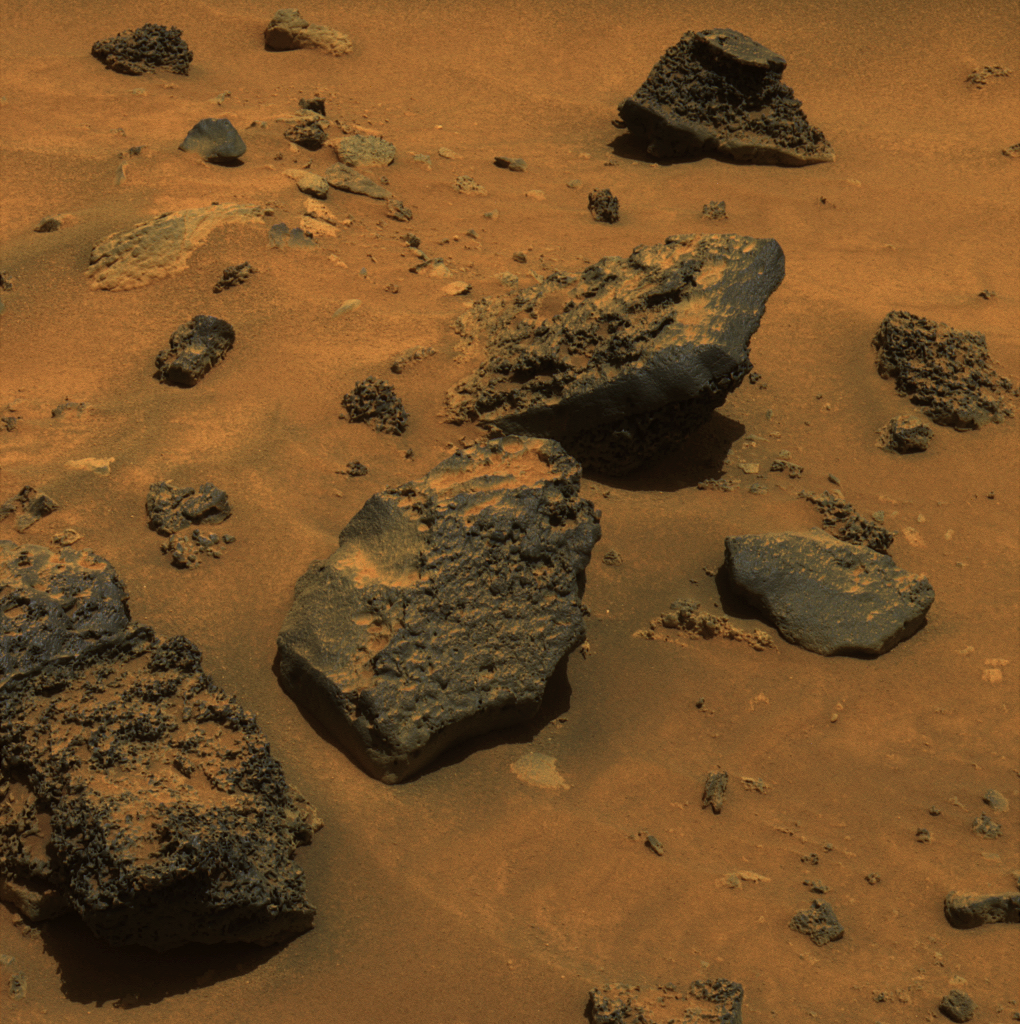

Gusev Rocks Solidified from Lava (Approximate True Color)

In recent weeks, as NASA’s Mars Exploration Rover Spirit has driven through the basin south of “Husband Hill,” it has been traversing mainly sand and dune deposits. This week, though, Spirit has been maneuvering along the edge of an arc-shaped feature called “Lorre Ridge” and has encountered some spectacular examples of basaltic rocks with striking textures. This panoramic camera (Pancam) image shows a group of boulders informally named “FuYi.” These basaltic rocks were formed by volcanic processes and may be a primary constituent of Lorre Ridge and other interesting landforms in the basin.

Spirit first encountered basalts at its landing site two years ago, on a vast plain covered with solidified lava that appeared to have flowed across Gusev Crater. Later, basaltic rocks became rare as Spirit climbed Husband Hill. The basaltic rocks that Spirit is now seeing are interesting because they exhibit many small holes or vesicles, similar to some kinds of volcanic rocks on Earth. Vesicular rocks form when gas bubbles are trapped in lava flows and the rock solidifies around the bubbles. When the gas escapes, it leaves holes in the rock. The quantity of gas bubbles in rocks on Husband Hill varies considerably; some rocks have none and some, such as several here at FuYi, are downright frothy.

The change in textures and the location of the basalts may be signs that Spirit is driving along the edge of a lava flow. This lava may be the same as the basalt blanketing the plains of Spirit’s landing site, or it may be different. The large size and frothy nature of the boulders around Lorre Ridge might indicate that eruptions once took place at the edge of the lava flow, where the lava interacted with the rocks of the basin floor. Scientists hope to learn more as Spirit continues to investigate these rocks.

As Earth approaches the Chinese New Year (The Year of the Dog), the Athena science team decided to use nicknames representing Chinese culture and geography to identify rocks and features investigated by Spirit during the Chinese New Year celebration period. In ancient Chinese myth, FuYi was the first great emperor and lived in the east. He explained the theory of “Yin” and “Yang” to his people, invented the net to catch fish, was the first to use fire to cook food, and invented a musical instrument known as the “Se” to accompany his peoples’ songs and dances. Other rocks and features are being informally named for Chinese gods, warriors, inventors, and scientists, as well as rivers, lakes, and mountains.

Spirit took this image on the rover’s Martian day, or sol, 731 (Jan. 23, 2006). This is an approximate true color rendering combining images taken with the Pancam’s 750-nanometer, 530-nanometer and 430-nanometer filters.

Credit: NASA/JPL-Caltech/Cornell